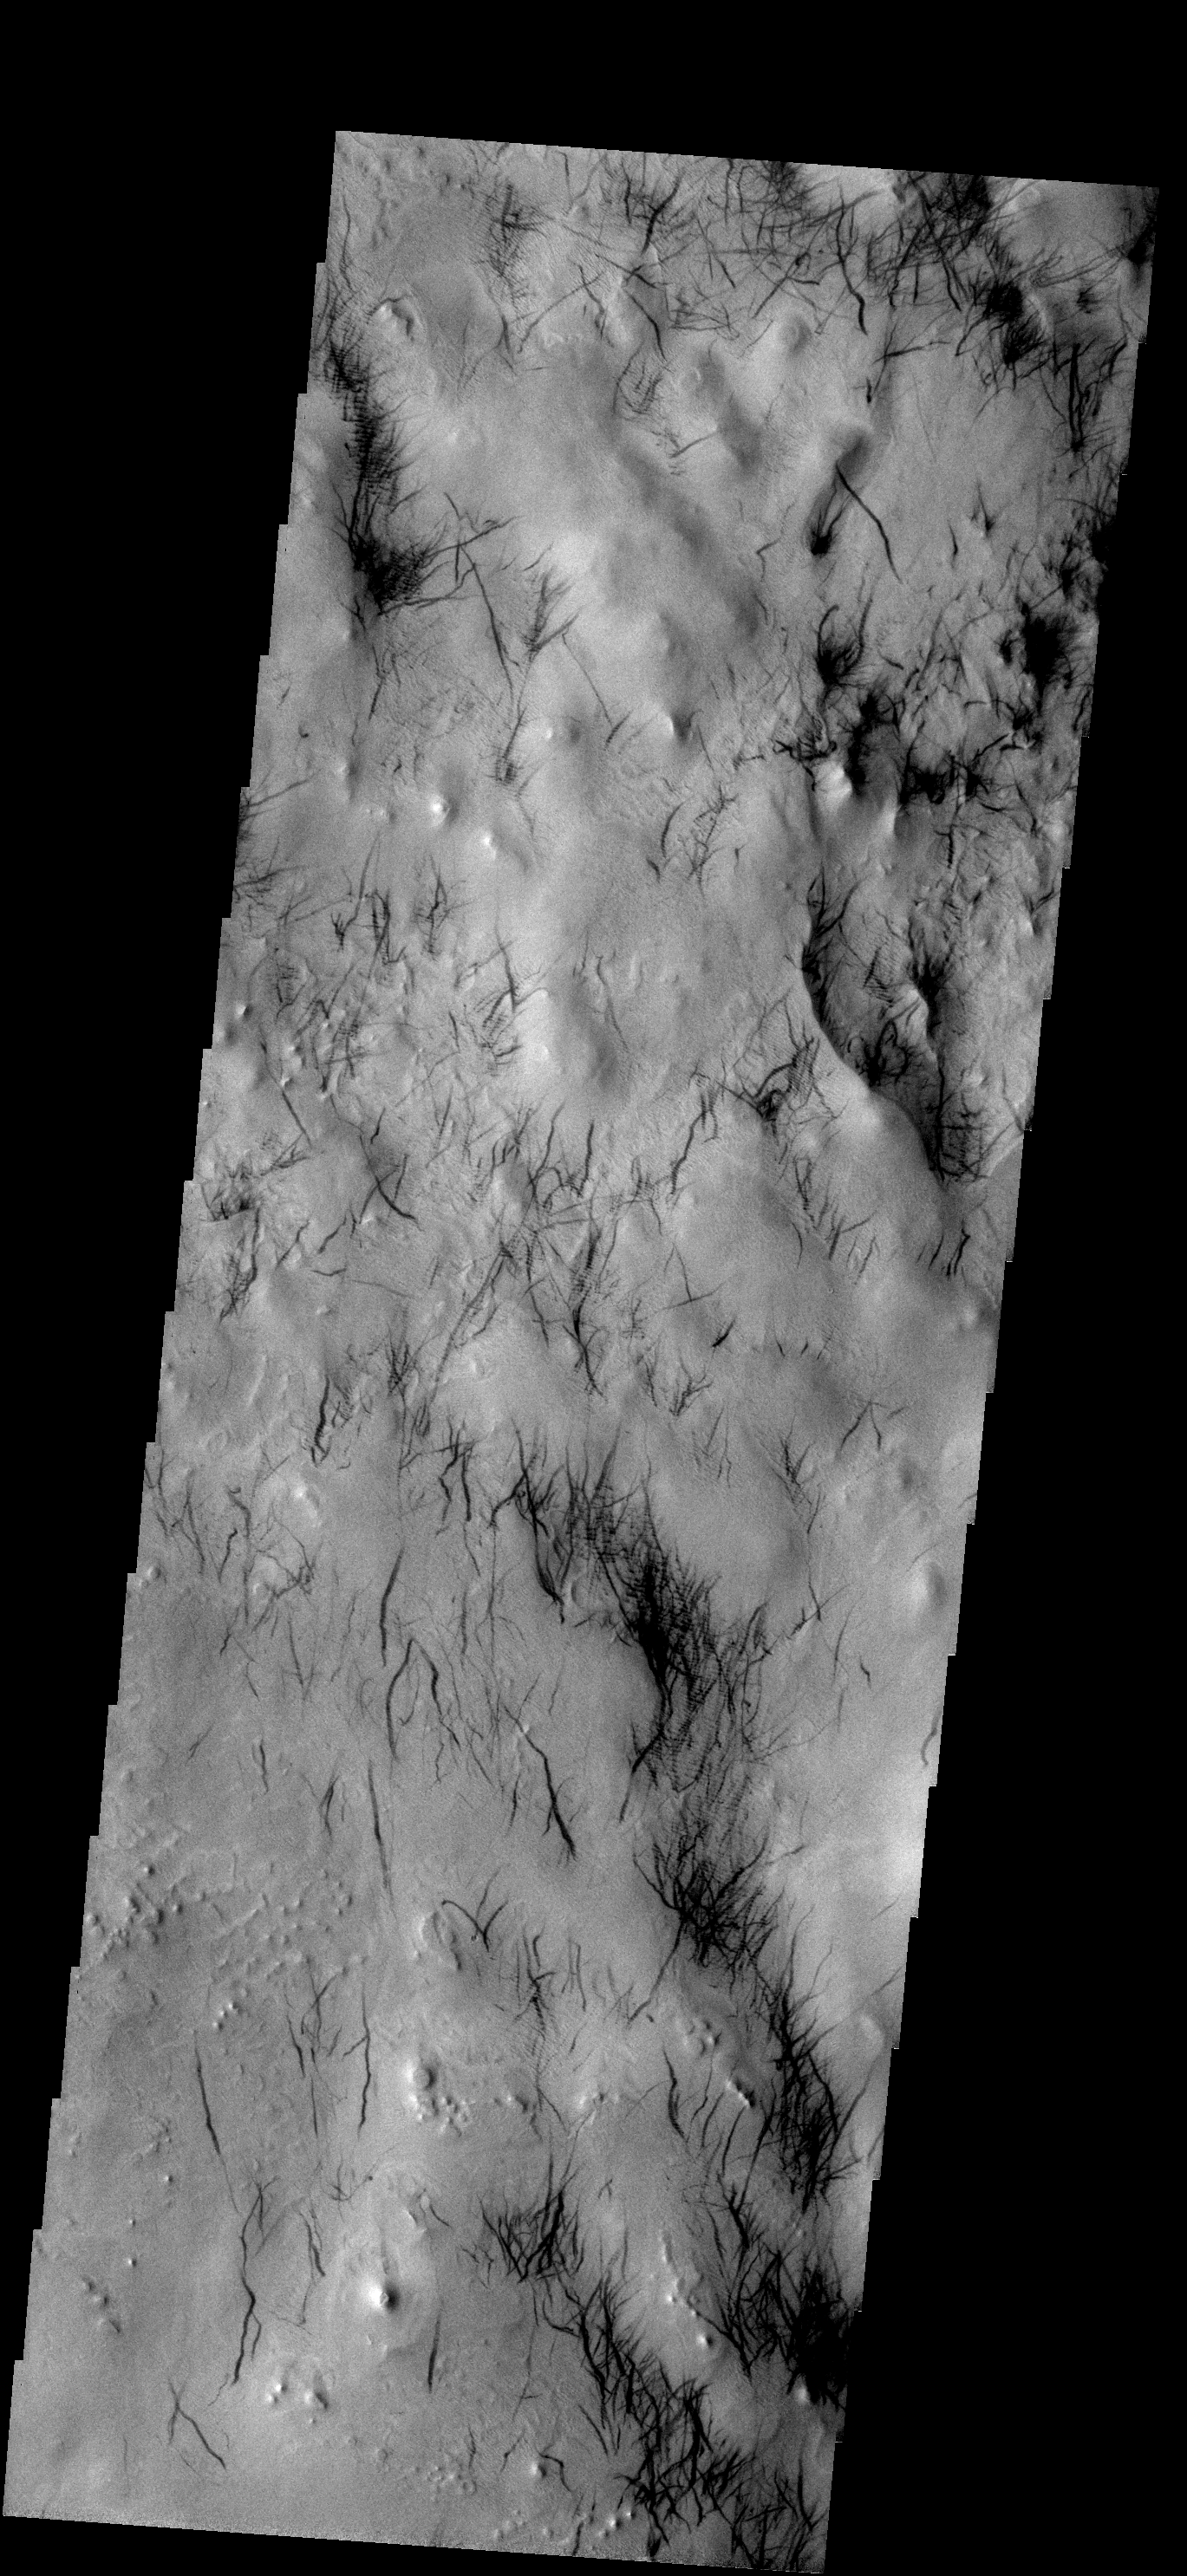

Dust Devil Tracks

These dust devil tracks are located in the region surrounding Hooke Crater.

Image information: VIS instrument. Latitude 46.6S, Longitude 316.1E. 17 meter/pixel resolution.

Note: this THEMIS visual image has not been radiometrically nor geometrically calibrated for this preliminary release. An empirical correction has been performed to remove instrumental effects. A linear shift has been applied in the cross-track and down-track direction to approximate spacecraft and planetary motion. Fully calibrated and geometrically projected images will be released through the Planetary Data System in accordance with Project policies at a later time.

NASA’s Jet Propulsion Laboratory manages the 2001 Mars Odyssey mission for NASA’s Office of Space Science, Washington, D.C. The Thermal Emission Imaging System (THEMIS) was developed by Arizona State University, Tempe, in collaboration with Raytheon Santa Barbara Remote Sensing. The THEMIS investigation is led by Dr. Philip Christensen at Arizona State University. Lockheed Martin Astronautics, Denver, is the prime contractor for the Odyssey project, and developed and built the orbiter. Mission operations are conducted jointly from Lockheed Martin and from JPL, a division of the California Institute of Technology in Pasadena.

Credit: NASA/JPL/ASU